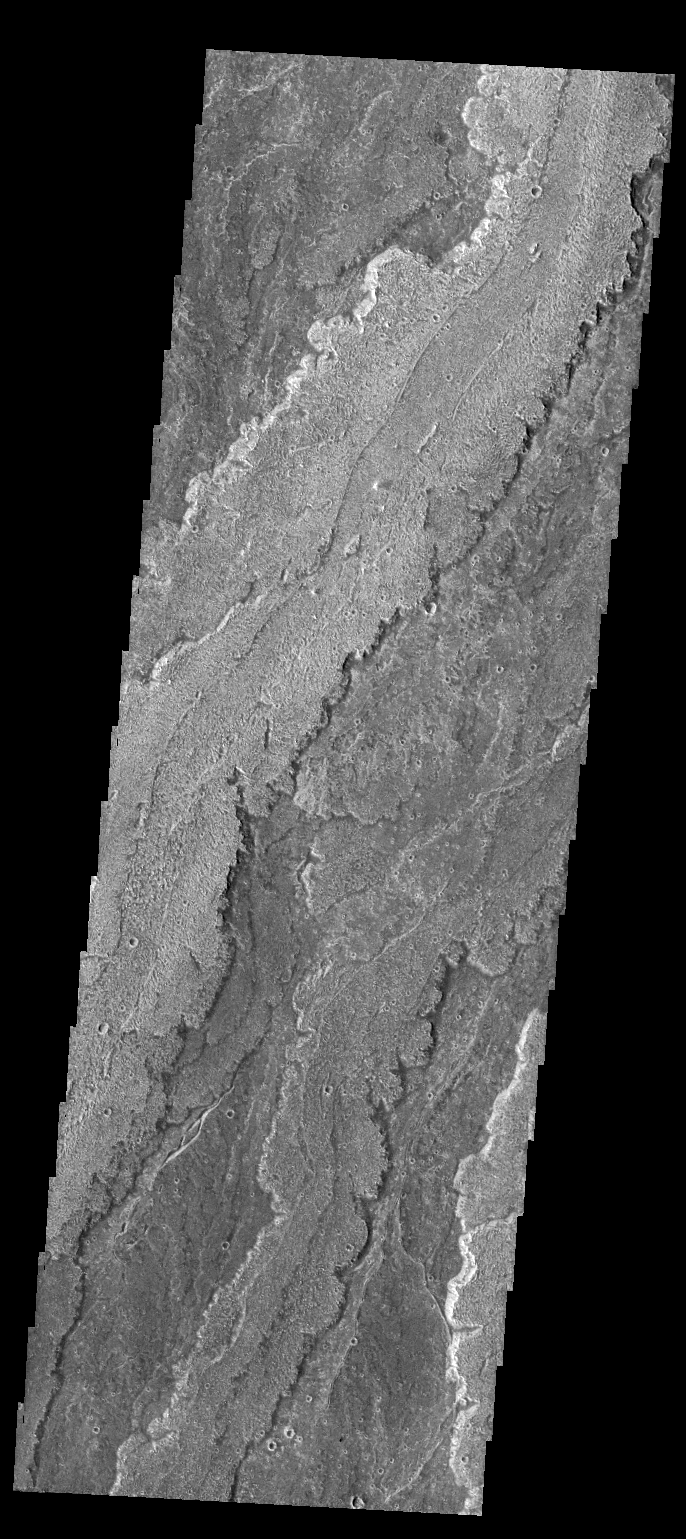

Daedalia Planum

The extensive volcanic flows in this VIS image are part of Daedalia Planum.

Credit: NASA/JPL-Caltech/ASU